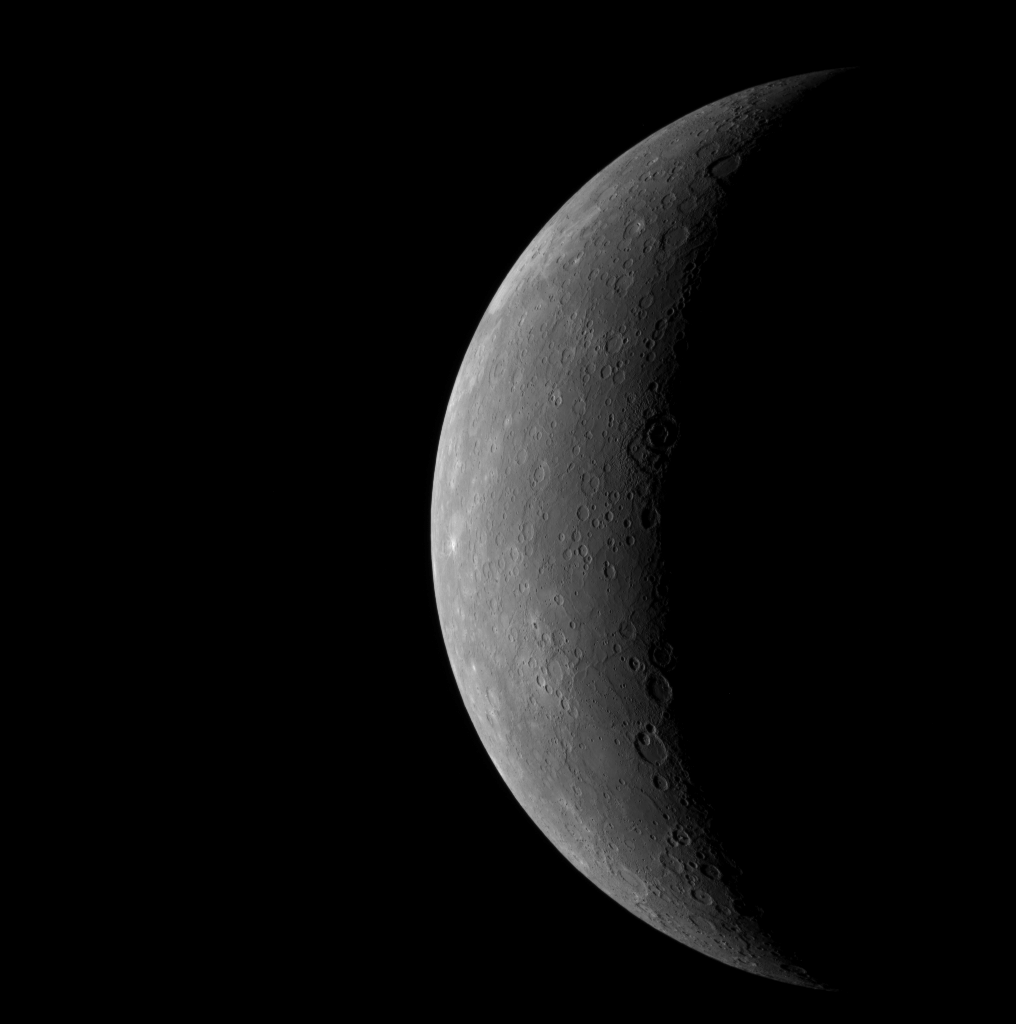

An Overview of Mercury as MESSENGER Approached

As MESSENGER neared Mercury on January 14, 2008, the spacecraft’s Wide Angle Camera on the Mercury Dual Imaging System (MDIS) took images of the planet through each of its 11 filters. This image of the planet’s full crescent was taken using the 7th filter, in light near the far-red end of the visible spectrum (750 nm). The image shows portions of Mercury previously seen by Mariner 10, but when Mariner 10 flew by the planet at each of its encounters the Sun was nearly overhead. For this MESSENGER flyby, in contrast, the Sun is shining obliquely on regions near the day/night boundary (called the terminator) on the right-hand side of the crescent, revealing the surface topography in sharp relief. This image illustrates how MESSENGER, during its future flybys and subsequent orbital mission, will teach us much about the portion of Mercury already imaged by Mariner 10, and not just because of its superior camera and close proximity to the planet. The solar lighting geometry makes an enormous difference.

This picture provides a global context for the MDIS Narrow Angle Camera (NAC) images taken while MESSENGER was inbound. For example, the NAC image of the crater Vivaldi (PIA10175), released earlier this week, would fit as a small patch on the terminator just above the center of the crescent. The already released image that includes the crater Sholem Aleichem (PIA10176) shows a part of Mercury near the top of the crescent. More NAC images of the incoming crescent will be released in the future.

This image was taken about 80 minutes before closest approach from a distance of about 27,000 kilometers (17,000 miles) and shows features as small as 10 kilometers (6 miles).

Mission Elapsed Time (MET) of image: 108820027

These images are from MESSENGER, a NASA Discovery mission to conduct the first orbital study of the innermost planet, Mercury. For information regarding the use of images, see the MESSENGER image use policy.

Credit: NASA/Johns Hopkins University Applied Physics Laboratory/Carnegie Institution of Washington